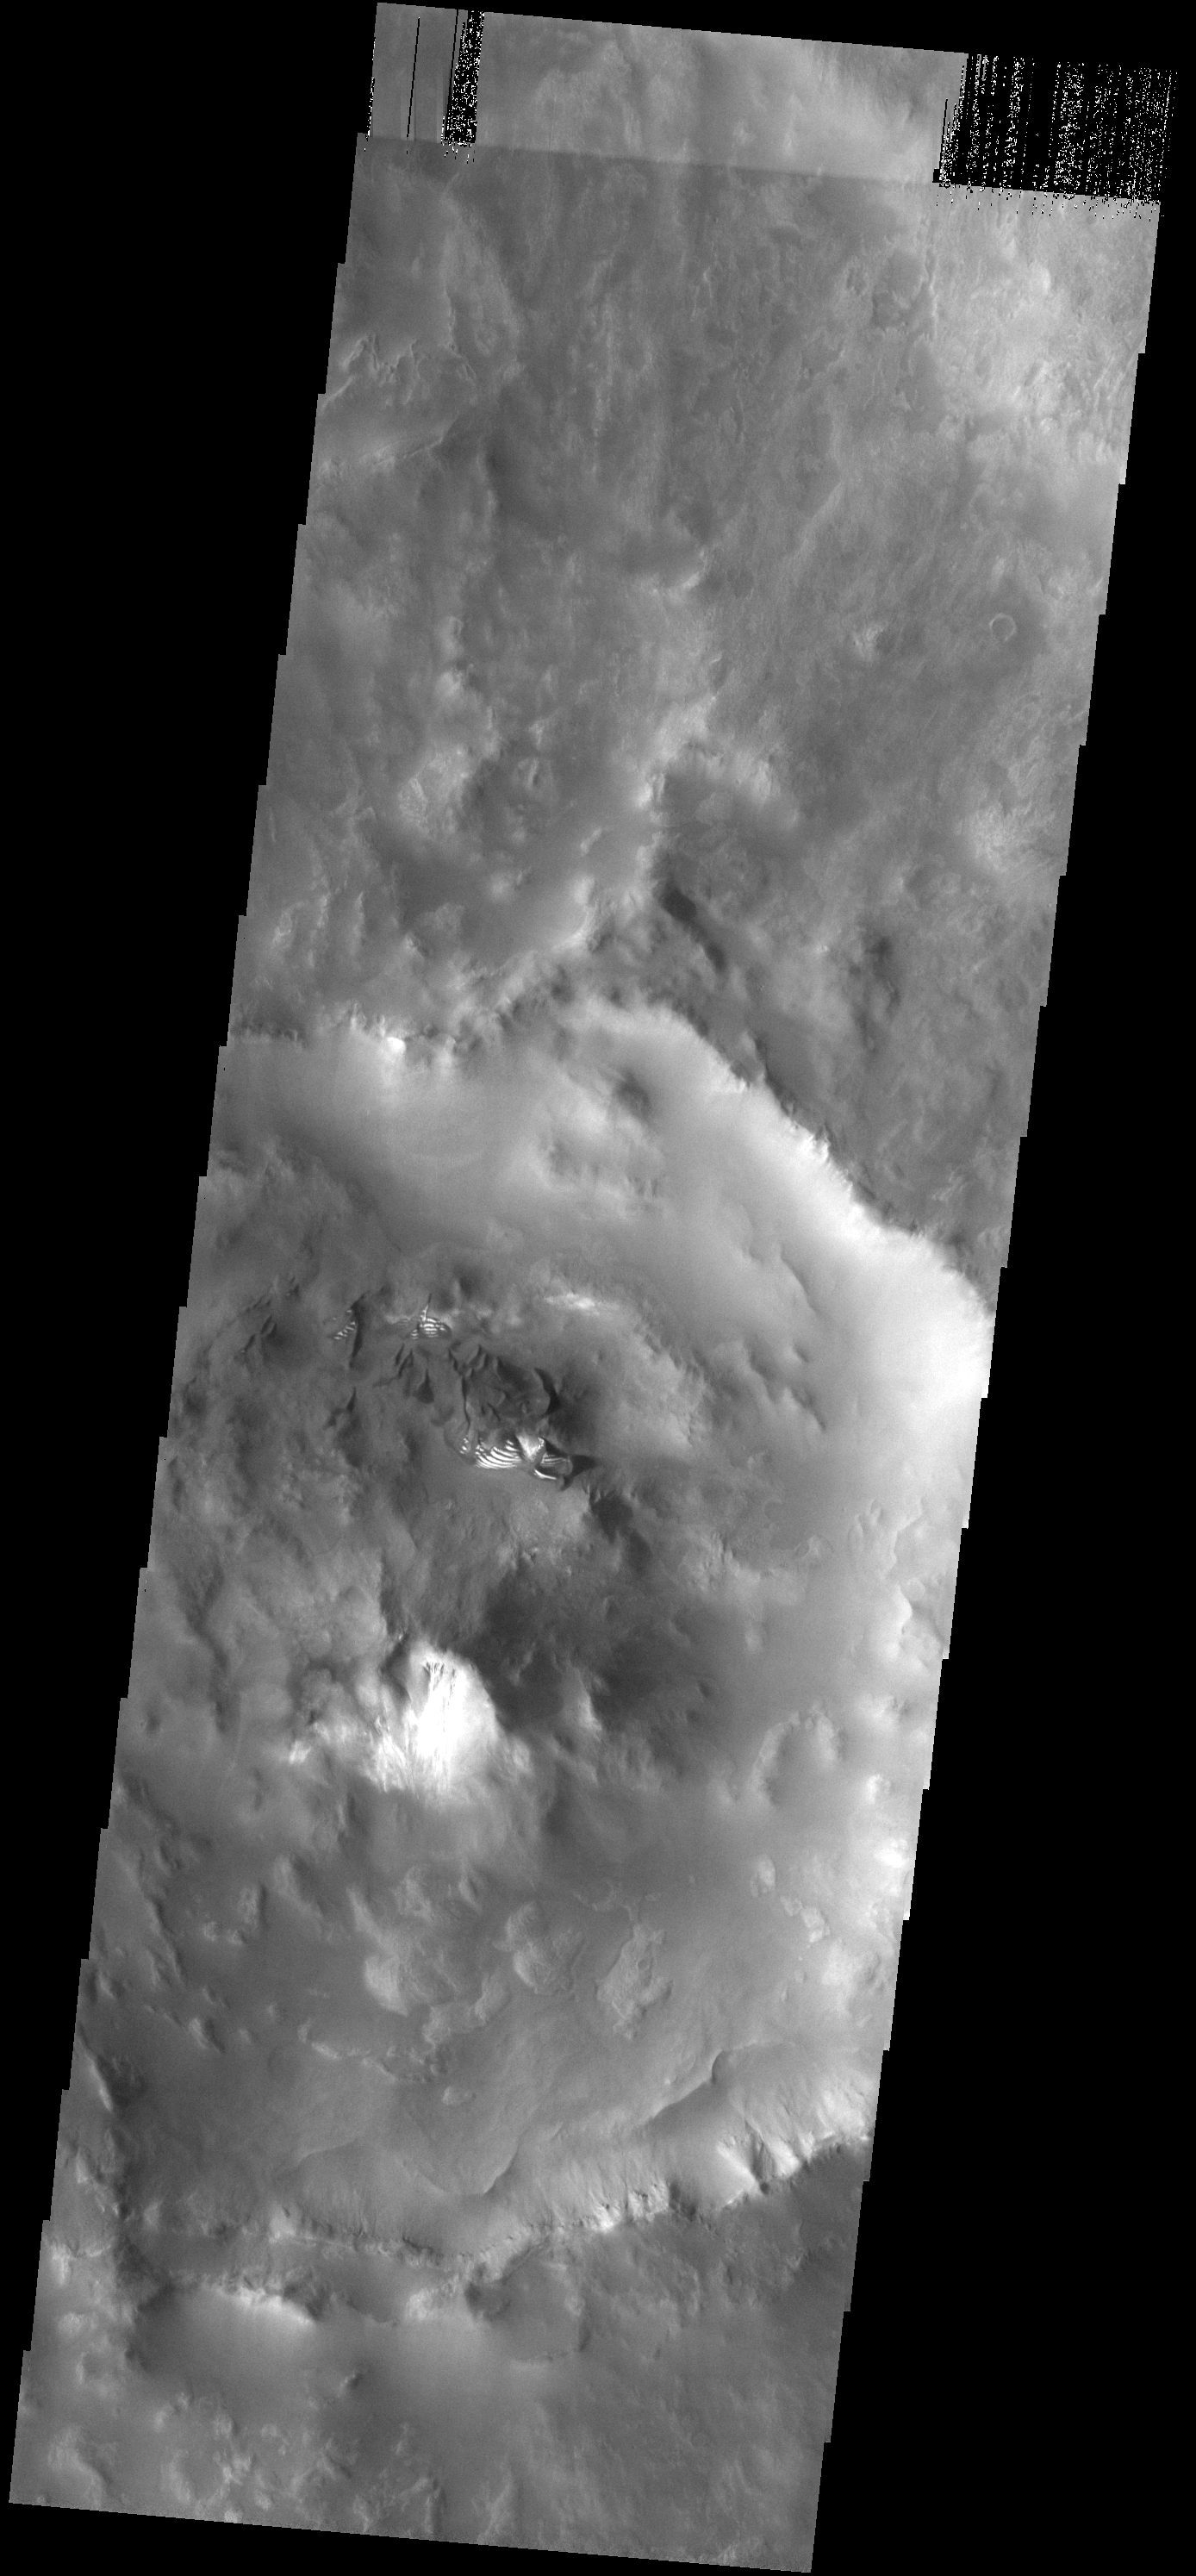

Small Dunes

These small dunes are located on the rough floor of an unnamed crater next to the much larger Russell Crater. The bright material on the southern faces of the dunes is frost.

Image information: VIS instrument. Latitude -55.3N, Longitude 10.0E. 17 meter/pixel resolution.

Please see the THEMIS Data Citation Note for details on crediting THEMIS images.

Note: this THEMIS visual image has not been radiometrically nor geometrically calibrated for this preliminary release. An empirical correction has been performed to remove instrumental effects. A linear shift has been applied in the cross-track and down-track direction to approximate spacecraft and planetary motion. Fully calibrated and geometrically projected images will be released through the Planetary Data System in accordance with Project policies at a later time.

NASA’s Jet Propulsion Laboratory manages the 2001 Mars Odyssey mission for NASA’s Office of Space Science, Washington, D.C. The Thermal Emission Imaging System (THEMIS) was developed by Arizona State University, Tempe, in collaboration with Raytheon Santa Barbara Remote Sensing. The THEMIS investigation is led by Dr. Philip Christensen at Arizona State University. Lockheed Martin Astronautics, Denver, is the prime contractor for the Odyssey project, and developed and built the orbiter. Mission operations are conducted jointly from Lockheed Martin and from JPL, a division of the California Institute of Technology in Pasadena.

Credit: NASA/JPL/ASU